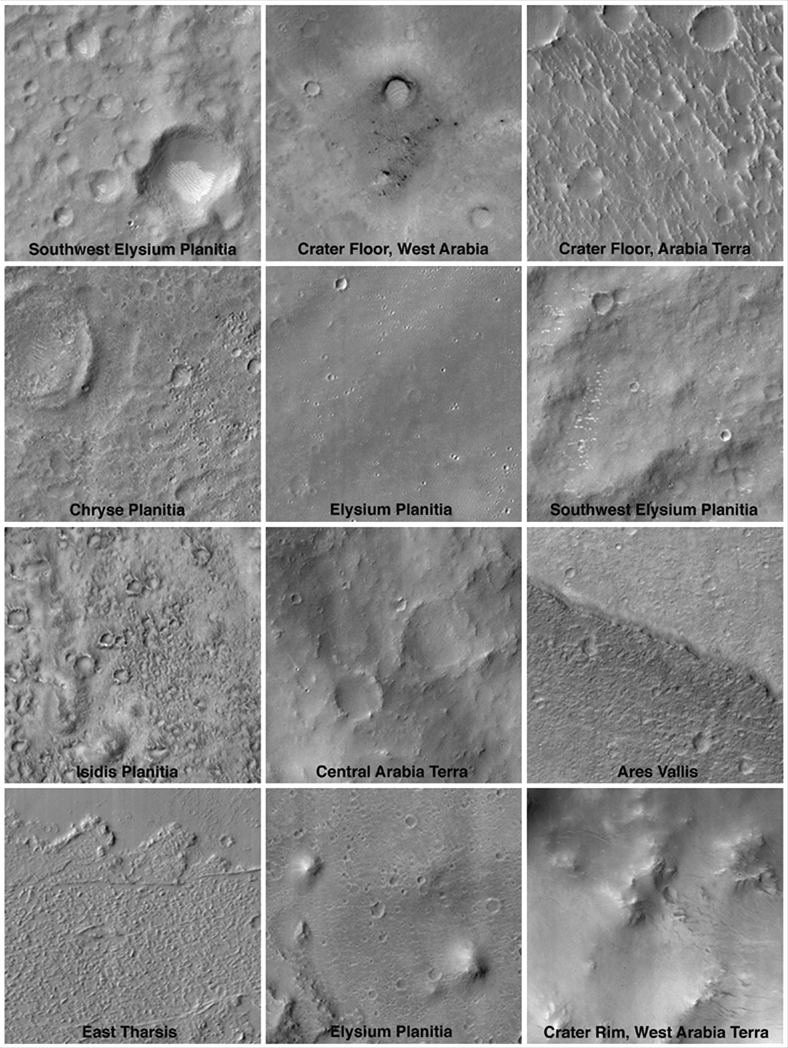

Mars Surfaces at 15.6°N Latitude, March 1999

This set of 12 images was obtained during the period of Mars Orbiter Camera (MOC) focus tests and calibrations that executed in the first week of March 1999. Each picture was taken near 15.6°N latitude, which at this time was the sub-Earth point—the latitude at which Earth would be seen directly overhead if viewed from the ground. These pictures were obtained to provide a direct link between simultaneous Earth- and space-based telescope observations and the MOC. Each picture is shown at the full commanded resolution of 12 meters (39 feet) per pixel, and each covers an area 3 by 3 kilometers (1.9 miles) in size with illumination from the upper left. Typically, images that will be obtained by MOC during the Mapping Phase of the Mars Global Surveyor mission will have resolutions of 1.5 meters (5 feet) per pixel—a factor of 8 improvement over the pictures shown here.

Malin Space Science Systems and the California Institute of Technology built the MOC using spare hardware from the Mars Observer mission. MSSS operates the camera from its facilities in San Diego, CA. The Jet Propulsion Laboratory’s Mars Surveyor Operations Project operates the Mars Global Surveyor spacecraft with its industrial partner, Lockheed Martin Astronautics, from facilities in Pasadena, CA and Denver, CO.

Credit: NASA/JPL/MSSS